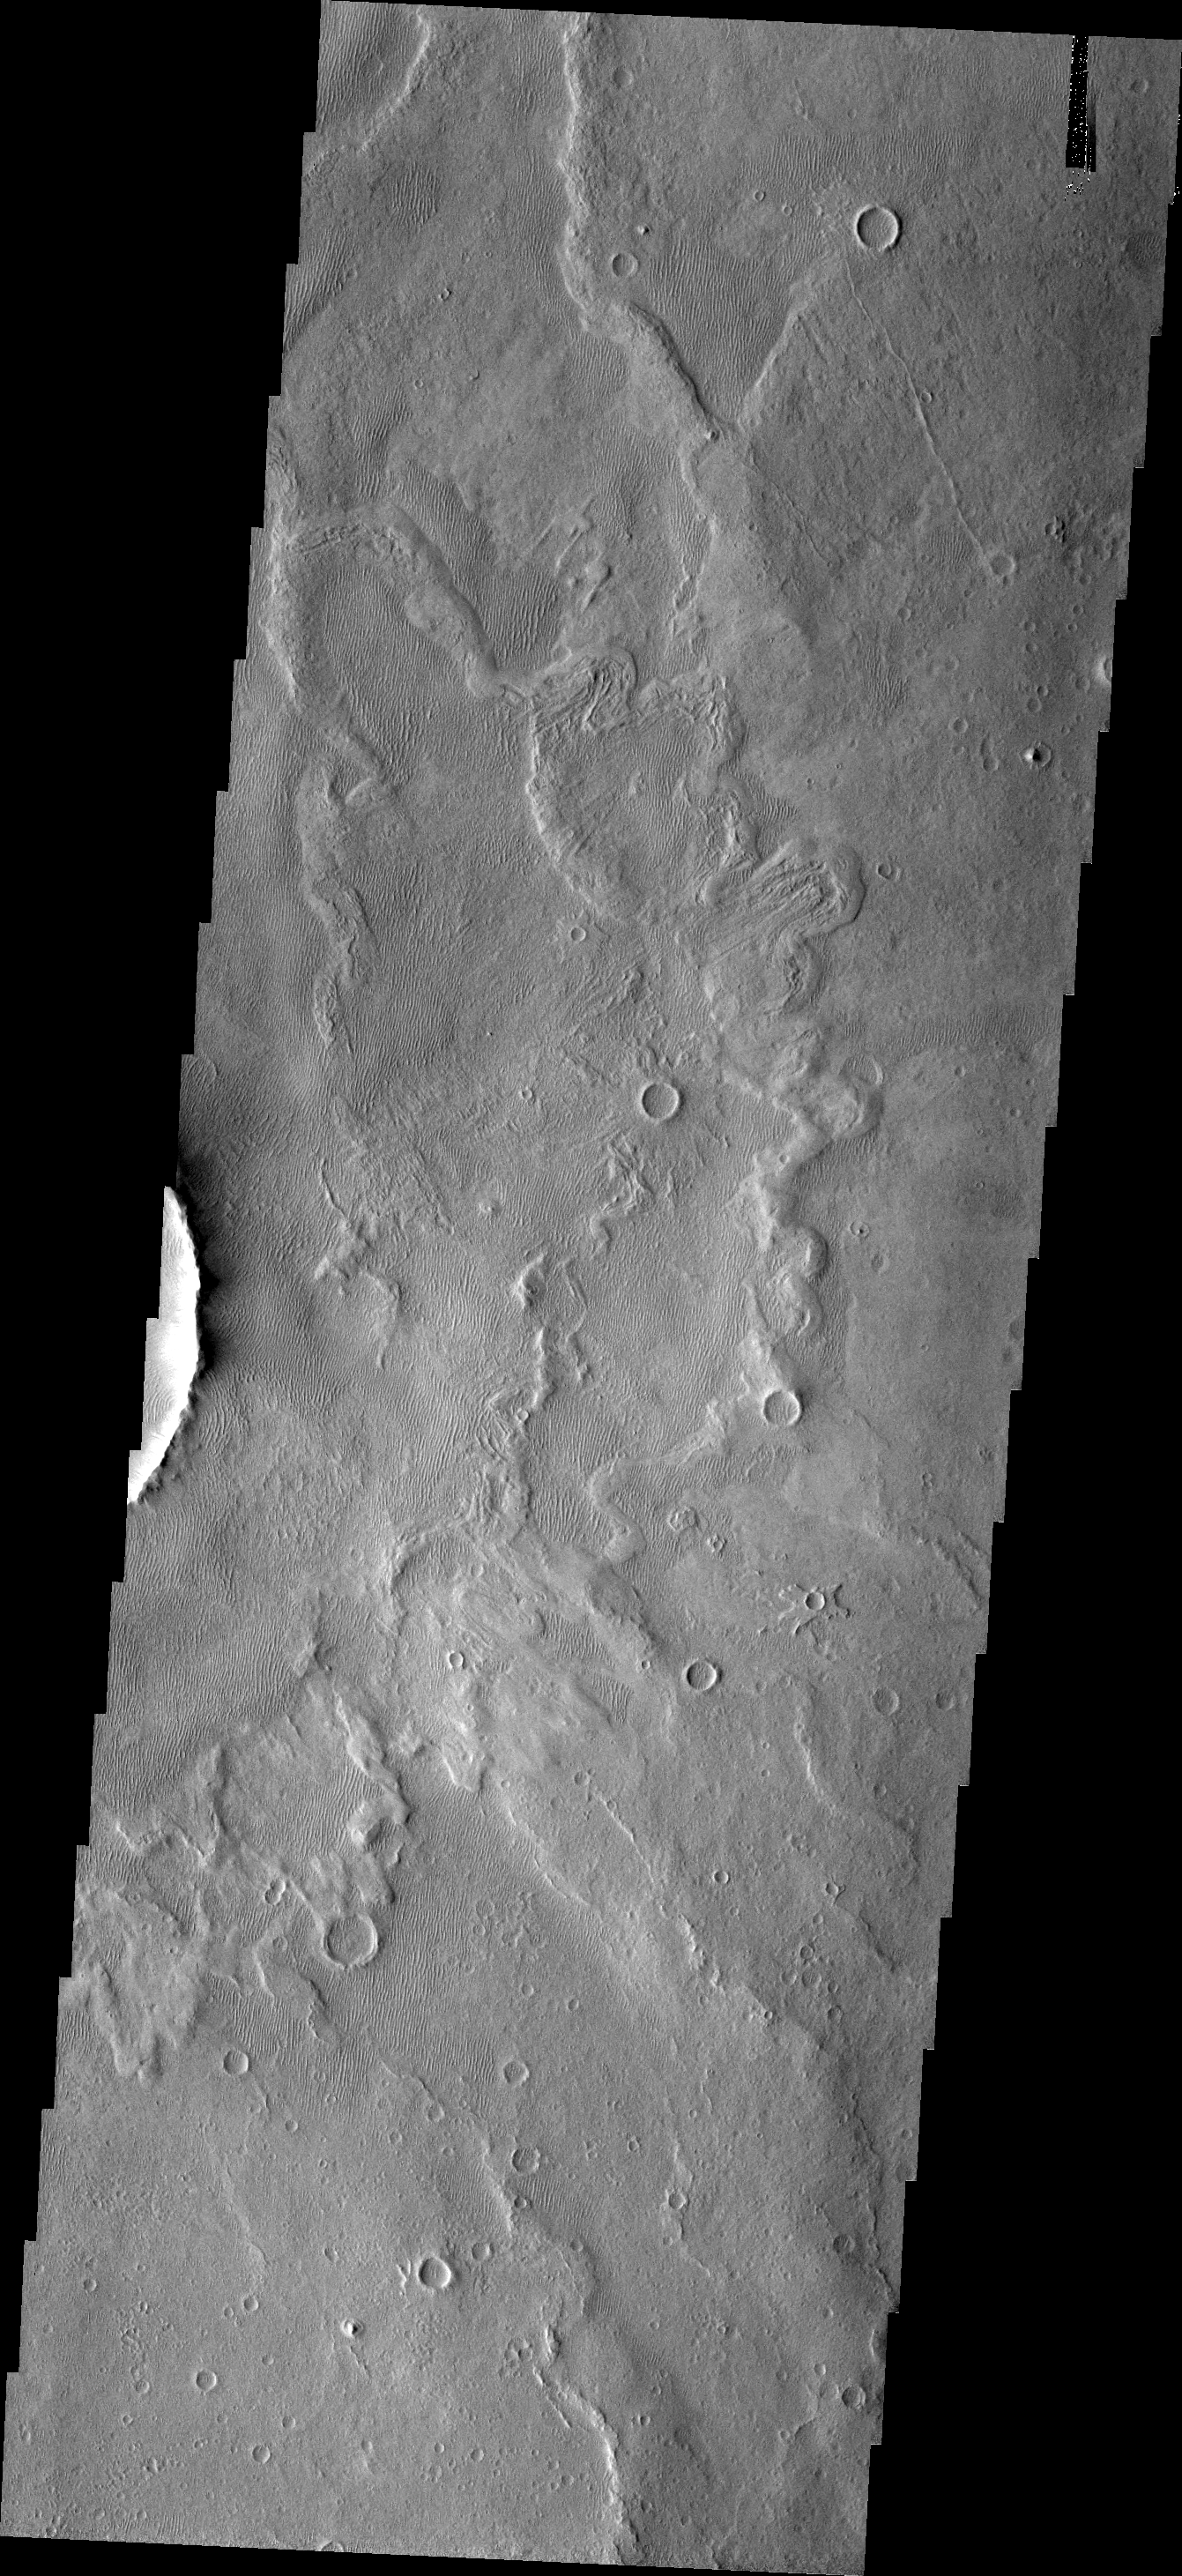

Old Dunes

The crater just out of frame to the left in this image is located on the floor of Schiaparelli Crater. Within the lows of the ejecta blanket of the small crater are old, linear dunes. These dunes do not appear to be active at this time.

Image information: VIS instrument. Latitude -2.9N, Longitude 14.5E. 18 meter/pixel resolution.

Please see the THEMIS Data Citation Note for details on crediting THEMIS images.

Note: this THEMIS visual image has not been radiometrically nor geometrically calibrated for this preliminary release. An empirical correction has been performed to remove instrumental effects. A linear shift has been applied in the cross-track and down-track direction to approximate spacecraft and planetary motion. Fully calibrated and geometrically projected images will be released through the Planetary Data System in accordance with Project policies at a later time.

NASA’s Jet Propulsion Laboratory manages the 2001 Mars Odyssey mission for NASA’s Office of Space Science, Washington, D.C. The Thermal Emission Imaging System (THEMIS) was developed by Arizona State University, Tempe, in collaboration with Raytheon Santa Barbara Remote Sensing. The THEMIS investigation is led by Dr. Philip Christensen at Arizona State University. Lockheed Martin Astronautics, Denver, is the prime contractor for the Odyssey project, and developed and built the orbiter. Mission operations are conducted jointly from Lockheed Martin and from JPL, a division of the California Institute of Technology in Pasadena.

Credit: NASA/JPL/ASU